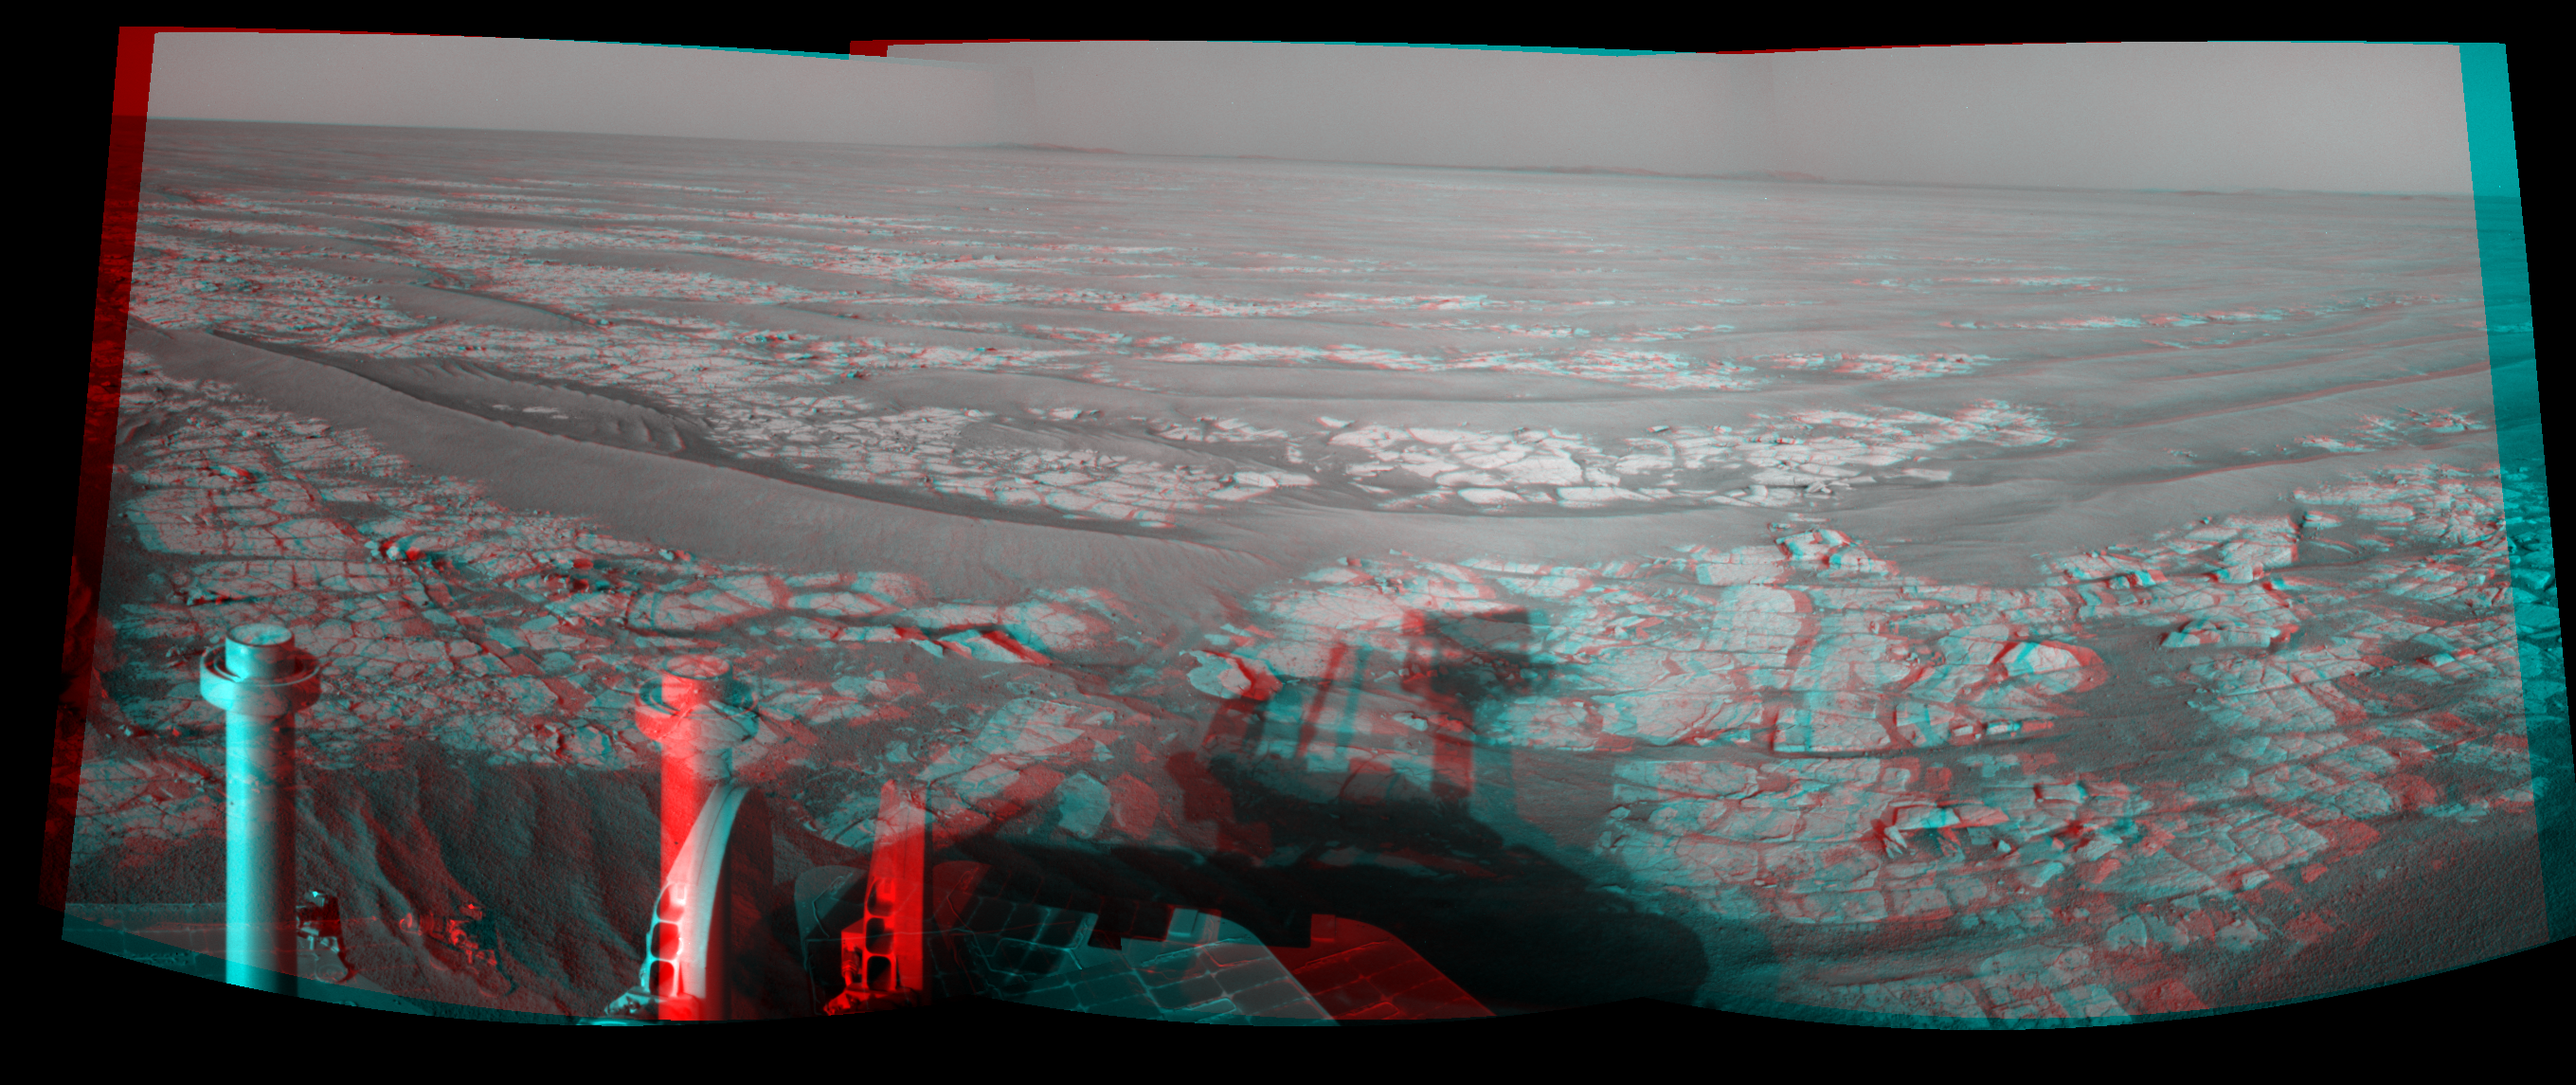

Opportunity’s Eastward View After Sol 2382 Drive (Stereo)

Left-eye view of a color stereo pair for PIA13491

Right-eye view of a color stereo pair for PIA13491

This stereo mosaic of images from the navigation camera on NASA’s Mars Exploration Rover Opportunity shows a 90-degree view centered toward the east following a 93.3-meter (306-foot) drive east-northeastward during the 2,382nd Martian day, or sol, of Opportunity’s mission on Mars (Oct. 6, 2010). The view appears three-dimensional when viewed through red-blue glasses with the red lens on the left.

The camera took the component images for this mosaic on Sol 2382 after the drive. The terrain includes light-toned bedrock and darker ripples of wind-blown sand. On the following sol, Opportunity drove an additional 94.3 meters (309 feet) toward its long-term destination: the rim of Endeavour Crater. Portions of the rim, still more than 8 kilometers (5 miles) away, are visible in the horizon of this scene. This stereo view combines right-eye and left-eye views presented as cylindrical-perspective projections.

Credit: NASA/JPL-Caltech